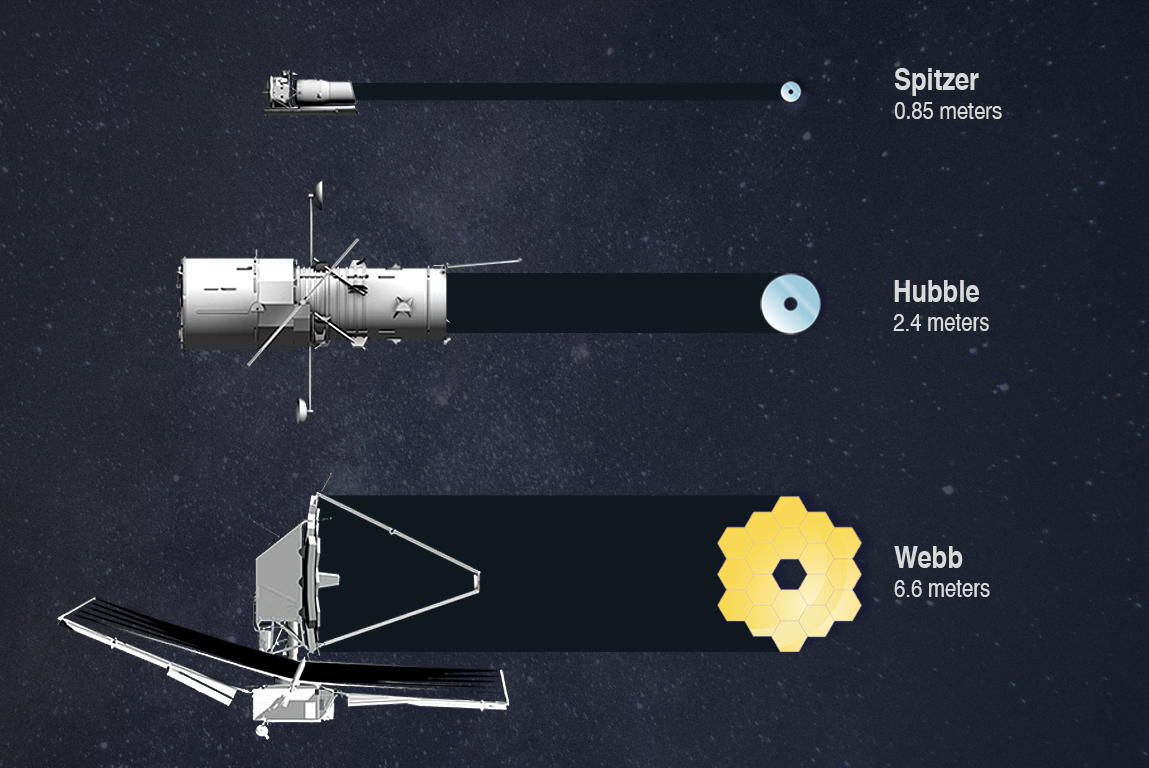

Telescope Primary Mirror Sizes Compared

In terms of light-gathering capability, the most important component of a telescope is its primary mirror. The larger the mirror, the more light it can collect, and the smaller, dimmer, and more distant objects it can detect. Webb’s mirror has an area more than 5 times greater than Hubble’s and 45 times greater than Spitzer’s.

Credit: Image: NASA, ESA, CSA, STScI